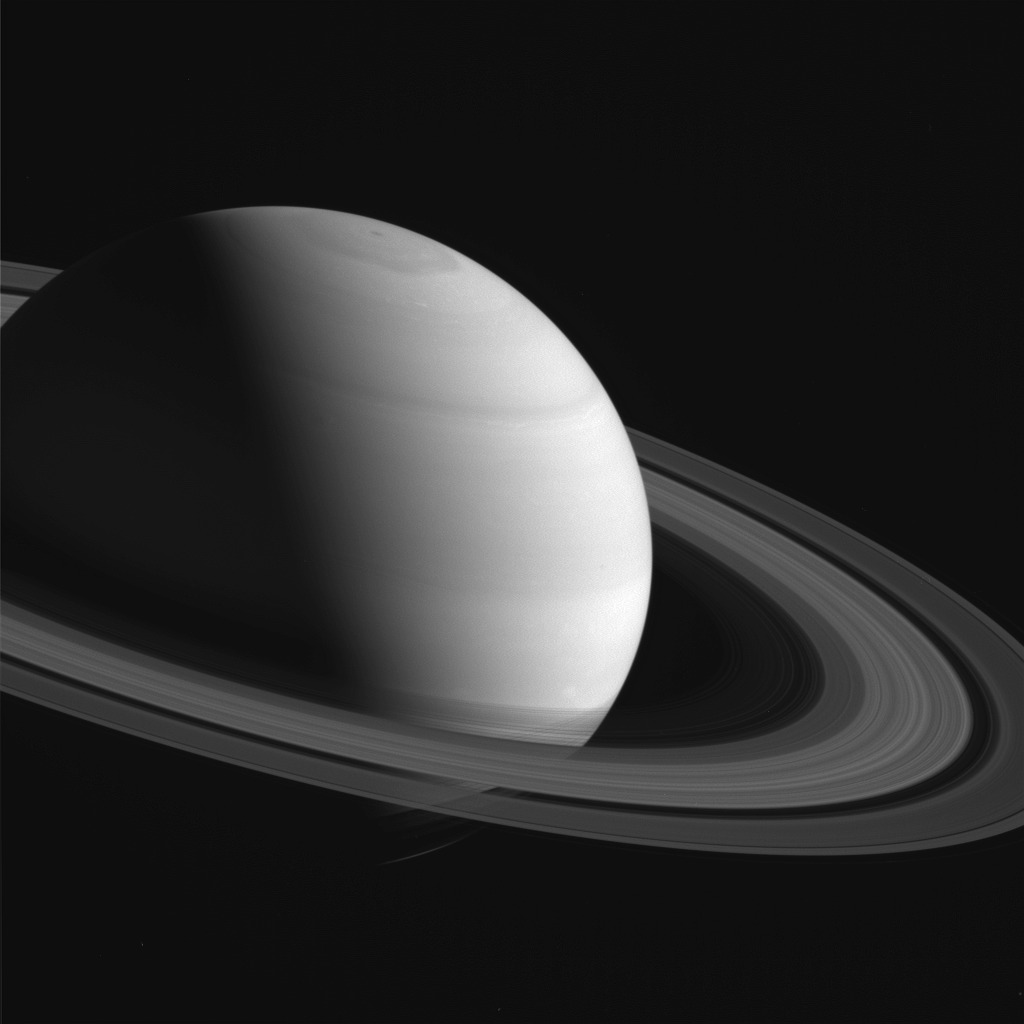

Shadow Below

As Saturn’s northern hemisphere summer approaches, the shadows of the rings creep ever southward across the planet. Here, the ring shadows appear to obscure almost the entire southern hemisphere, while the planet’s north pole and its six-sided jet stream, known as “the hexagon,” are fully illuminated by the sun.

When NASA’s Cassini spacecraft arrived at Saturn 12 years ago, the shadows of the rings lay far to the north on the planet (see PIA06077). As the mission progressed and seasons turned on the slow-orbiting giant, equinox arrived and the shadows of the rings became a thin line at the equator (see PIA11667).

This view looks toward the sunlit side of the rings from about 16 degrees above the ring plane. The image was taken in red light with the Cassini spacecraft wide-angle camera on March 19, 2016.

The view was obtained at a distance of approximately 1.7 million miles (2.7 million kilometers) from Saturn and at a Sun-Saturn-spacecraft, or phase, angle of 92 degrees. Image scale is 100 miles (160 kilometers) per pixel.

The Cassini mission is a cooperative project of NASA, ESA (the European Space Agency) and the Italian Space Agency. The Jet Propulsion Laboratory, a division of the California Institute of Technology in Pasadena, manages the mission for NASA’s Science Mission Directorate, Washington. The Cassini orbiter and its two onboard cameras were designed, developed and assembled at JPL. The imaging operations center is based at the Space Science Institute in Boulder, Colorado.

Credit: NASA/JPL-Caltech/Space Science Institute